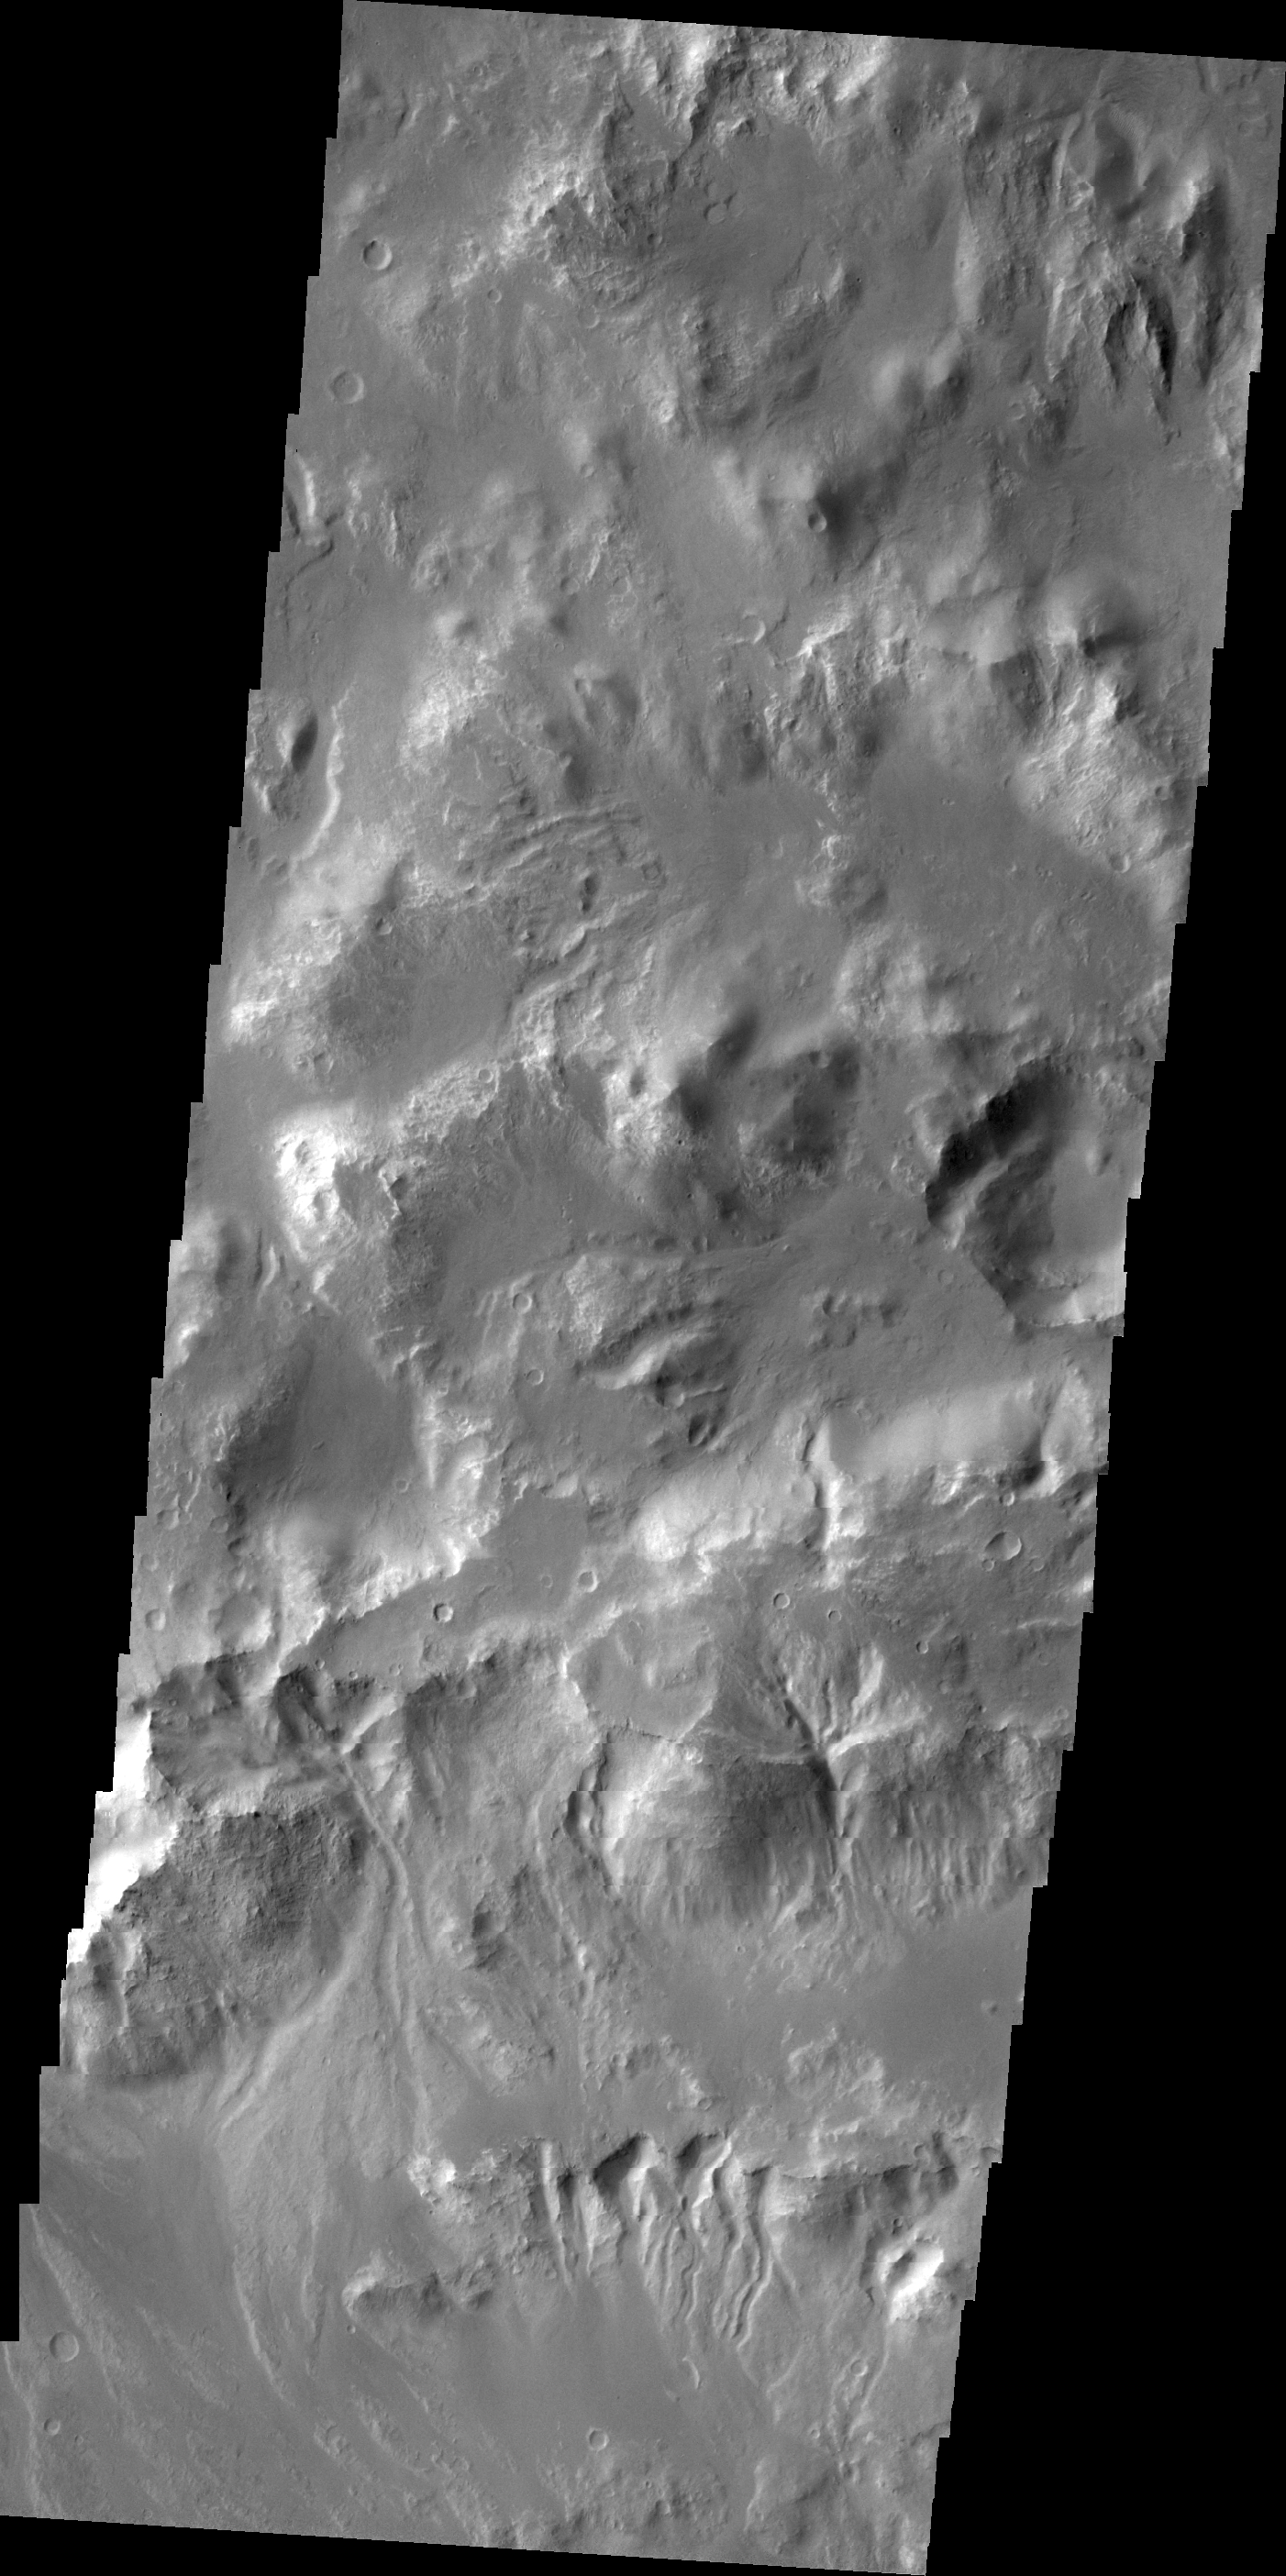

Gullies in Holden Crater

Gullies are visible in this VIS image of the northern rim of Holden Crater.

Credit: NASA/JPL/ASU